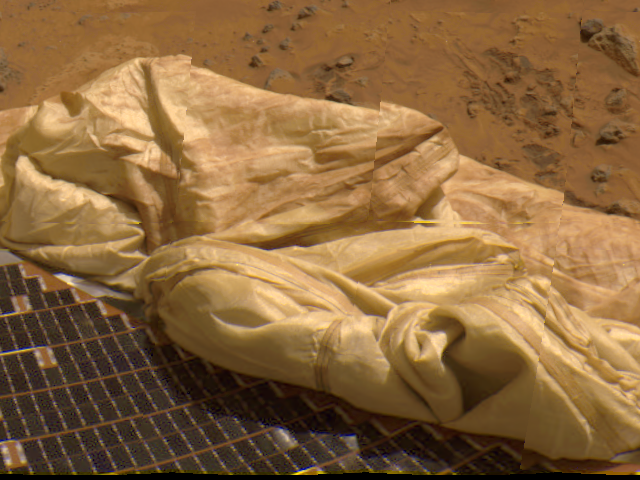

Close-up of Deflated Airbag

Details of one of Pathfinder’s deflated airbags adjacent to a lander petal are prominent in this image, taken by the Imager for Mars Pathfinder (IMP). The blue tiles on top of the petal are solar cells that are used to give power to the lander.

Mars Pathfinder is the second in NASA’s Discovery program of low-cost spacecraft with highly focused science goals. The Jet Propulsion Laboratory, Pasadena, CA, developed and manages the Mars Pathfinder mission for NASA’s Office of Space Science, Washington, D.C. JPL is an operating division of the California Institute of Technology (Caltech). The Imager for Mars Pathfinder (IMP) was developed by the University of Arizona Lunar and Planetary Laboratory under contract to JPL. Peter Smith is the Principal Investigator.

Photojournal note: Sojourner spent 83 days of a planned seven-day mission exploring the Martian terrain, acquiring images, and taking chemical, atmospheric and other measurements. The final data transmission received from Pathfinder was at 10:23 UTC on September 27, 1997. Although mission managers tried to restore full communications during the following five months, the successful mission was terminated on March 10, 1998.

Credit: NASA/JPL